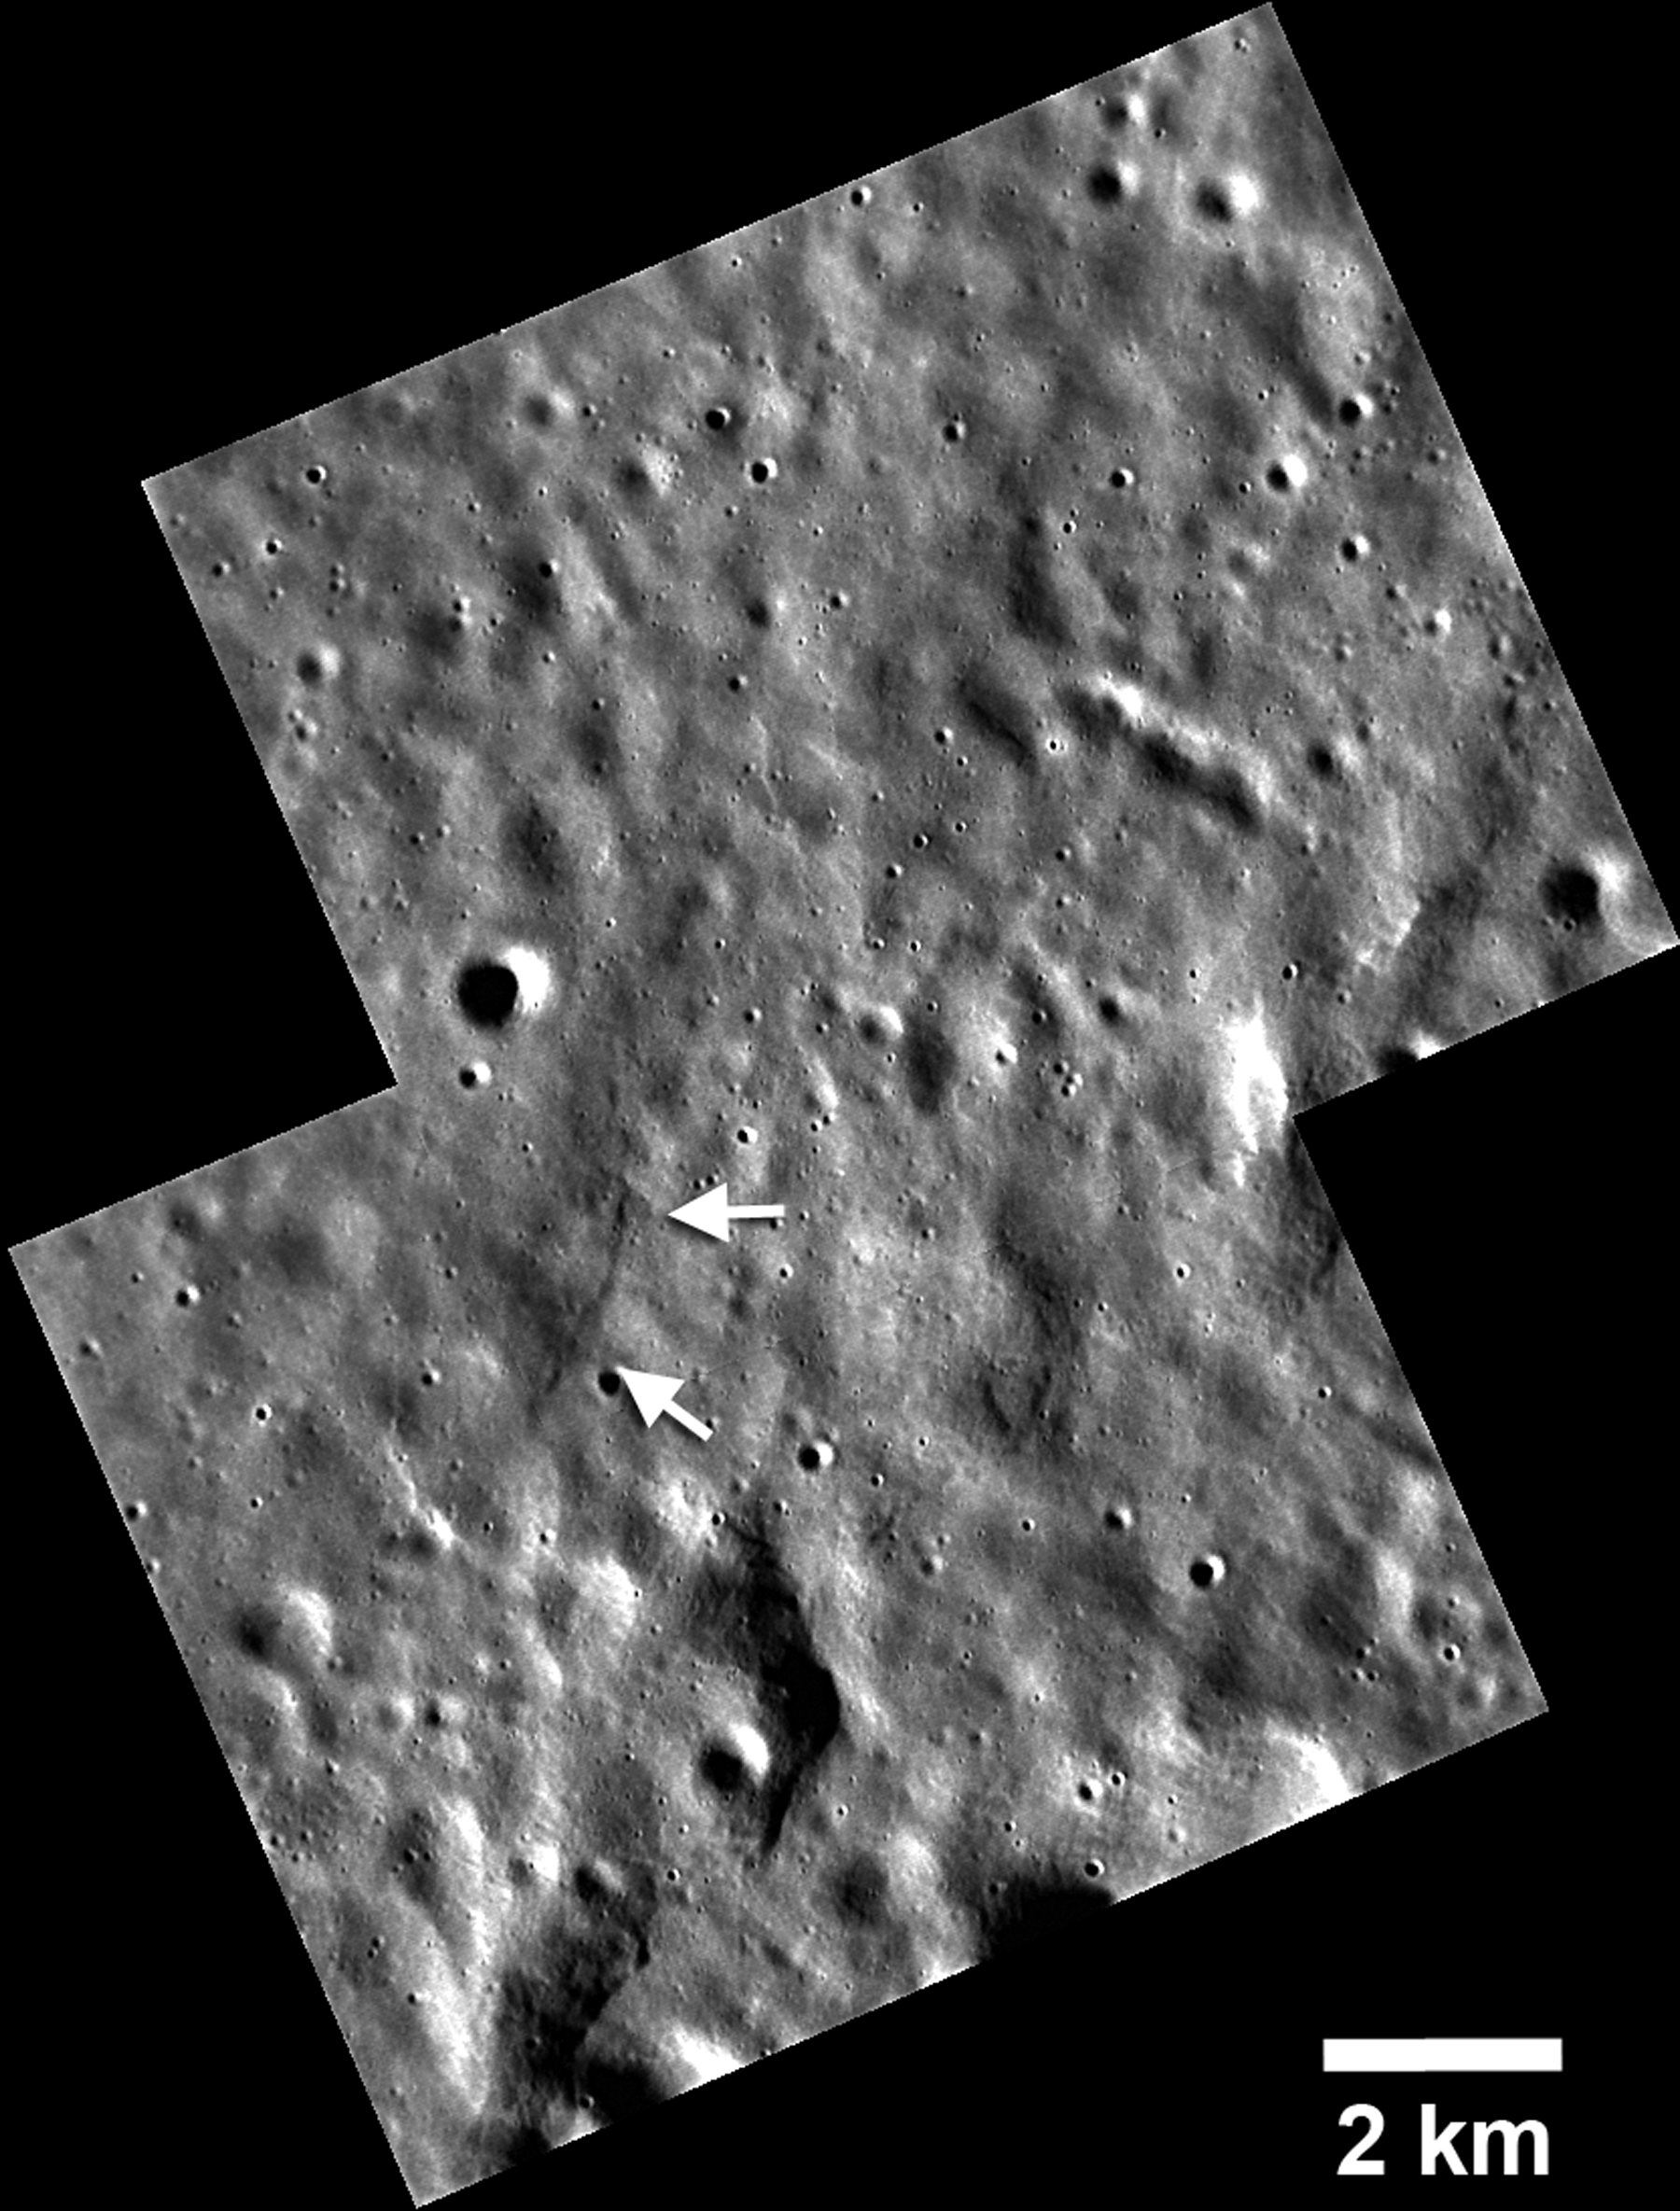

Little Scarp has Big Implications

New images obtained during low-altitude opportunities when the MESSENGER spacecraft is closest to the surface have revealed a small lobate scarp, identified here with white arrows. Cooling of Mercury’s interior over billions of years has caused the planet to contract, forming a network of large landforms called lobate scarps, many over a kilometer high and hundreds of kilometers long. One of the goals for MESSENGER’s current extended mission is to determine if there is evidence of young fault scarps that indicate recent contraction of Mercury due to interior cooling and continued solidification of the core. This scarp is only 2 km long, the shortest fault scarp yet found on Mercury. Landforms of this scale must be young, because small features will not survive for billions of years under constant meteoroid bombardment. Lobate scarps of the same scale found on the Moon are thought to be no more than 800 million years old and could be less than 50 million years old. Thus, this small scarp and others likely to be discovered in low-altitude images could provide evidence of very recent contraction of Mercury.

This image was acquired as a high-resolution targeted observation. Targeted observations are images of a small area on Mercury’s surface at resolutions much better than that of the 200-meter/pixel morphology base map. It is not possible to cover all of Mercury’s surface at this high resolution, but typically several areas of high scientific interest are imaged in this mode each week.

Date acquired: February 09, 2014
Image Mission Elapsed Time (MET): 34263837, 34263839
Image ID: 5729947, 5729948
Instrument: Narrow Angle Camera (NAC) of the Mercury Dual Imaging System (MDIS)
Center Latitude: 65.8°
Center Longitude: 64.8° E
Resolution: 17 meters/pixel
Scale: 2-kilometer (1.2-mile) scale bar shown on the image
Incidence Angle: 79.7°
Emission Angle: 33.5°
Phase Angle: 113.3°

The MESSENGER spacecraft is the first ever to orbit the planet Mercury, and the spacecraft’s seven scientific instruments and radio science investigation are unraveling the history and evolution of the Solar System’s innermost planet. MESSENGER acquired over 150,000 images and extensive other data sets. MESSENGER is capable of continuing orbital operations until early 2015.

For information regarding the use of images, see the MESSENGER image use policy.

Credit: NASA/Johns Hopkins University Applied Physics Laboratory/Carnegie Institution of Washington